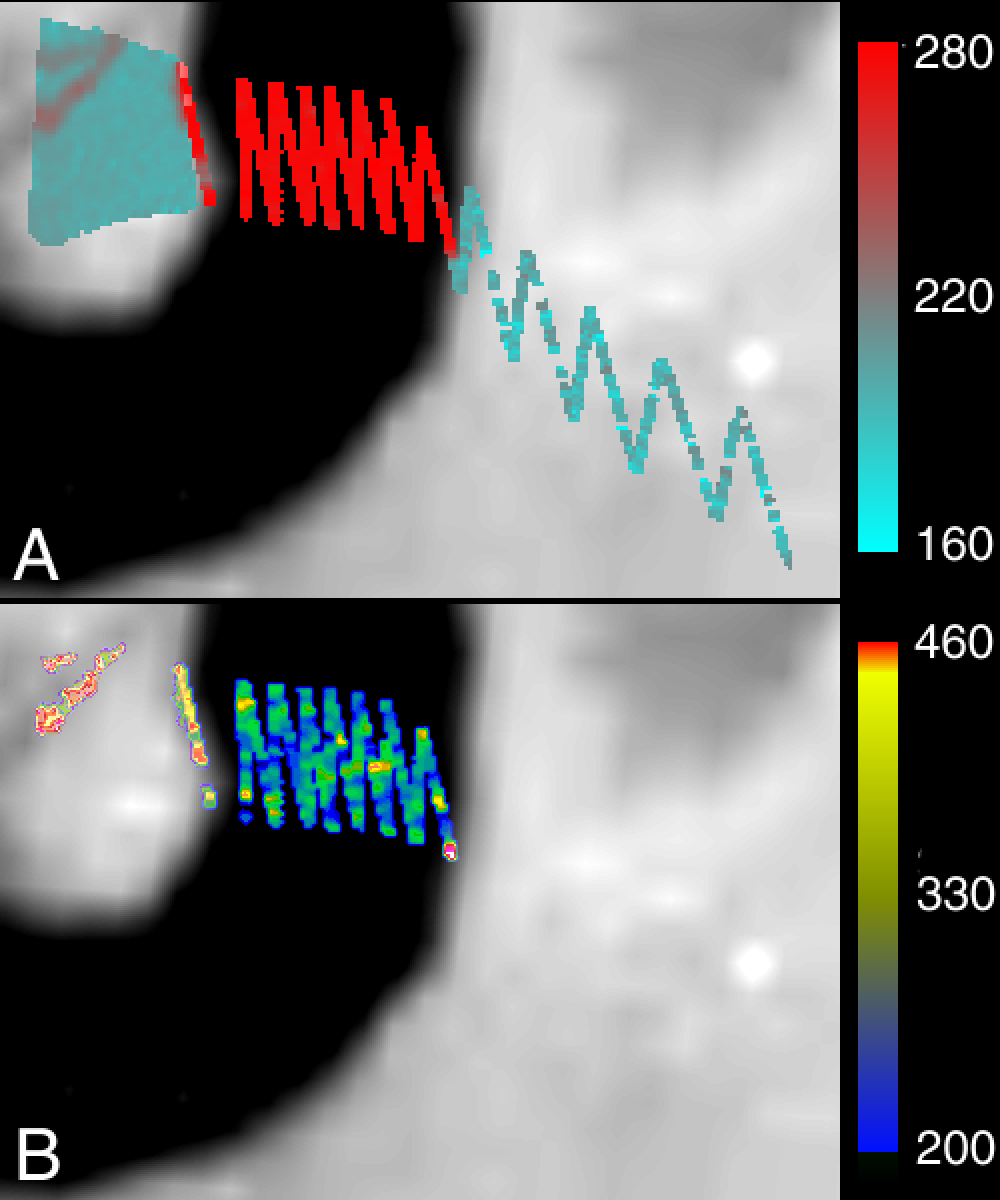

Loki Patera/NIMS

This image of Loki Patera on Jupiter’s volcanic moon Io shows data taken by the near-infrared mapping spectrometer onboard NASA’s Galileo spacecraft during its Io flyby on October 10, 1999, superimposed on a Galileo camera image 162 kilometers (100 miles) across.

The spectrometer observation has been translated into two types of temperature maps. Image A represents brightness temperatures, which are calculated by assuming that each whole pixel is at a uniform temperature. This map shows that the dark caldera floor is warm, while the light-colored island in the middle of the caldera and the terrain outside the caldera are cool. The scale on the side gives the temperatures in degrees Kelvin (280Kelvins = 45 degrees Fahrenheit, warm compared to the temperature of Io’s surface, which is about 122 Kelvin, or -240 Fahrenheit). Image B represents color temperatures, which are calculated assuming the areas emitting heat can be smaller than the area of a single pixel. This map shows that the hottest temperatures (up to 460 Kelvin or 370 F) are seen in a crack running through the center of the island. The maps indicate that the floor and crack on the caldera are filled with cooling lava flows, the youngest (and therefore hottest) lavas being those in the crack. These lavas are thought to be a few months old.

The Jet Propulsion Laboratory, Pasadena, CA manages the mission for NASA’s Office of Space Science, Washington, DC. JPL is a division of the California Institute of Technology, Pasadena, CA.

Credit: NASA/JPL